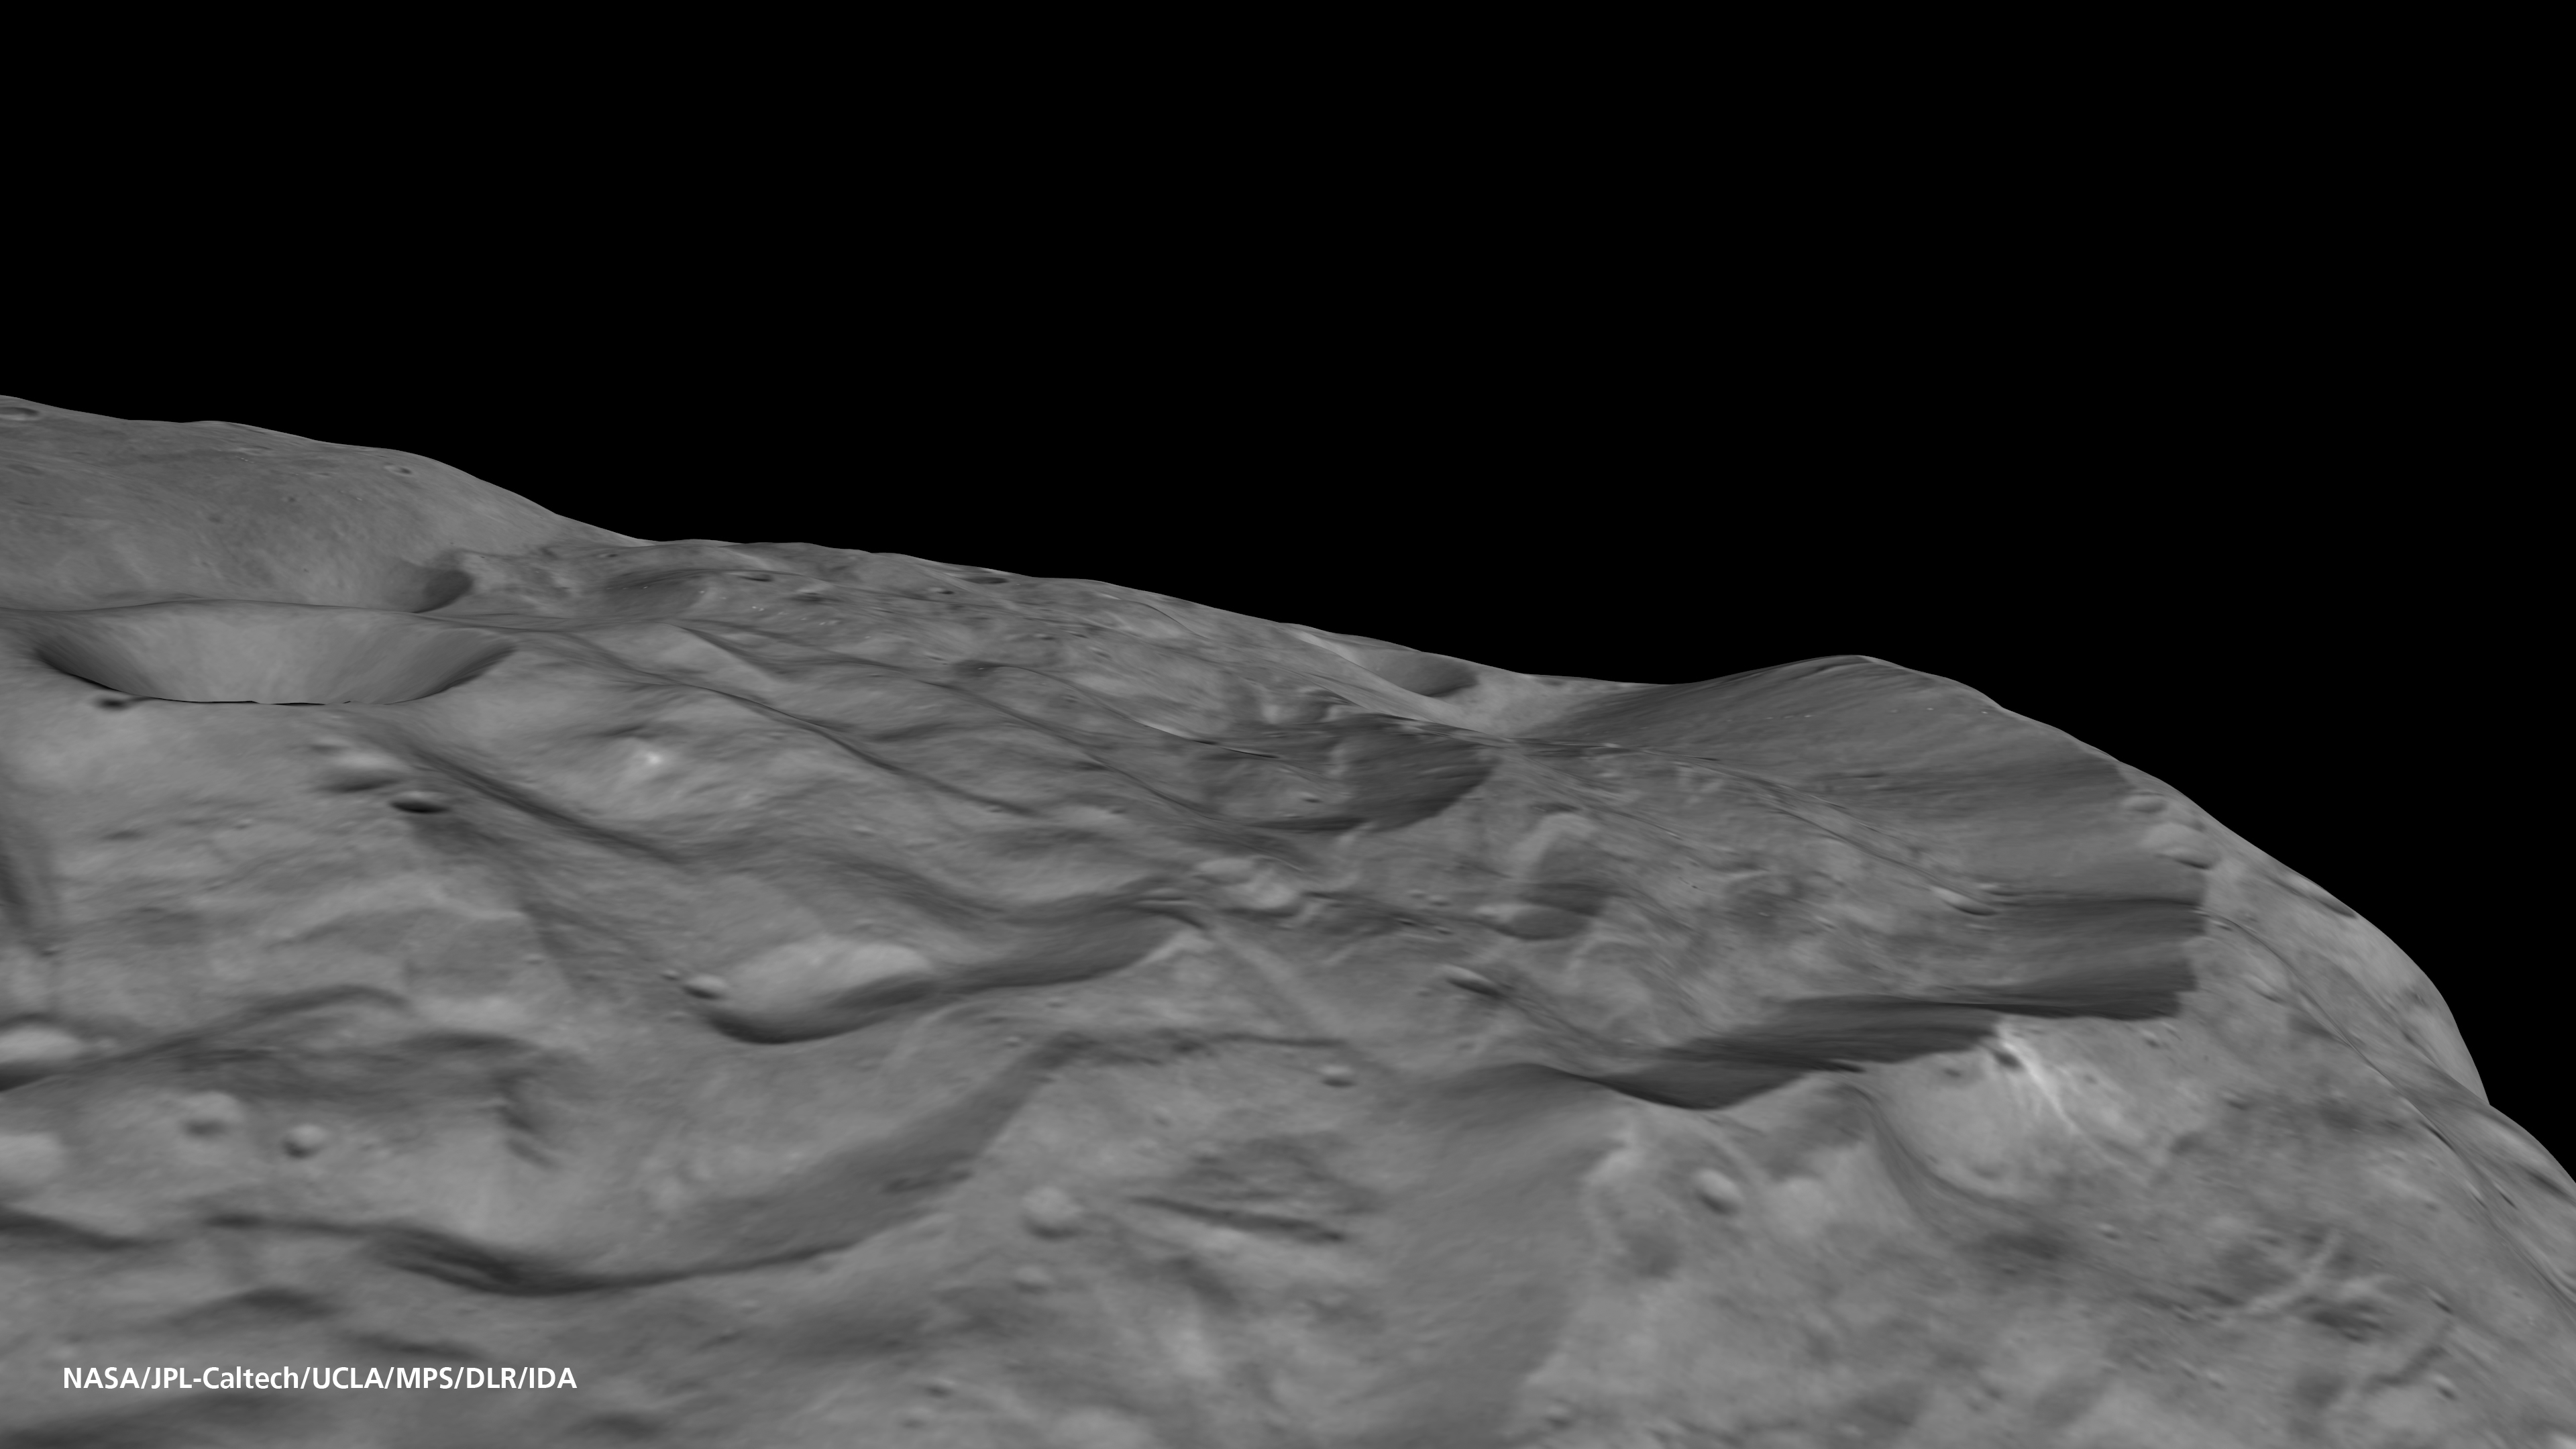

High Cliffs at Vesta’s South Pole

The south pole of the giant asteroid Vesta reveals cliffs that are several miles or kilometers high, deep grooves, and craters. How this wild scenery formed is not yet clear to the scientists of the Dawn mission — collisions with other asteroids may have played a role as well as internal processes that occurred during the asteroid’s early phases.

This oblique view has been derived from a digital elevation model based on stereo images obtained with the framing camera instrument aboard NASA’s Dawn spacecraft from an altitude of about 1,700 miles (2,700 kilometers) above Vesta’s surface. The images recorded during Dawn’s survey orbit have a resolution of 260 meters per pixel.

The Dawn mission to Vesta and Ceres is managed by NASA’s Jet Propulsion Laboratory, a division of the California Institute of Technology in Pasadena, for NASA’s Science Mission Directorate, Washington. UCLA is responsible for overall Dawn mission science. The Dawn framing cameras were developed and built under the leadership of the Max Planck Institute for Solar System Research, Katlenburg-Lindau, Germany, with significant contributions by DLR German Aerospace Center, Institute of Planetary Research, Berlin, and in coordination with the Institute of Computer and Communication Network Engineering, Braunschweig. The Framing Camera project is funded by the Max Planck Society, DLR, and NASA/JPL.

Credit: NASA/JPL-Caltech/UCLA/MPS/DLR/IDA